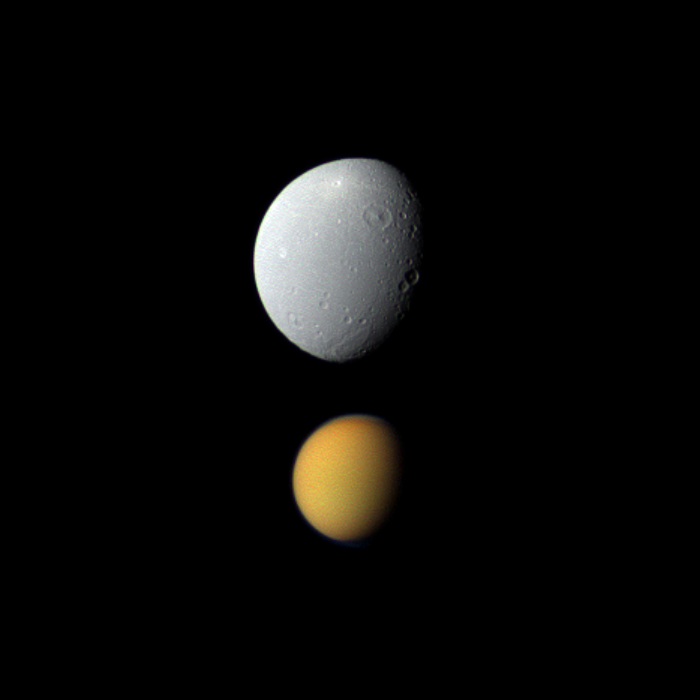

True Colors, Deceptive Sizes

Saturn’s largest moon, Titan, appears deceptively small paired here with Dione, Saturn’s fourth-largest moon, in this view from NASA’s Cassini spacecraft.

Titan (3,200 miles or 5,150 kilometers across) is much farther from the spacecraft than Dione (698 miles or 1,123 kilometers across) is in this view. The view was captured at a distance of approximately 684,000 miles (1.1 million kilometers) from Titan but only about 85,000 miles (136,000 kilometers) from Dione.

Titan appears in true color but has been brightened by a factor of about 1.6 relative to Dione. This view looks toward the Saturn-facing side of Titan and the area between the Saturn-facing side and leading hemisphere of Dione. North is up on the moons.

Images taken using red, green and blue spectral filters were combined to create this natural color view. The images were obtained with the Cassini spacecraft wide-angle camera on Nov. 6, 2011. Scale in the original image was 5 miles (8 kilometers) per pixel on Dione and 41 miles (66 kilometers) per pixel on Titan. The image has been magnified by a factor of 1.5 and contrast-enhanced to aid visibility.

The Cassini-Huygens mission is a cooperative project of NASA, the European Space Agency and the Italian Space Agency. The Jet Propulsion Laboratory, a division of the California Institute of Technology in Pasadena, manages the Cassini-Huygens mission for NASA’s Science Mission Directorate, Washington. The Cassini orbiter and its two onboard cameras were designed, developed and assembled at JPL. The imaging team is based at the Space Science Institute in Boulder, Colo.

Credit: NASA/JPL-Caltech/Space Science Institute